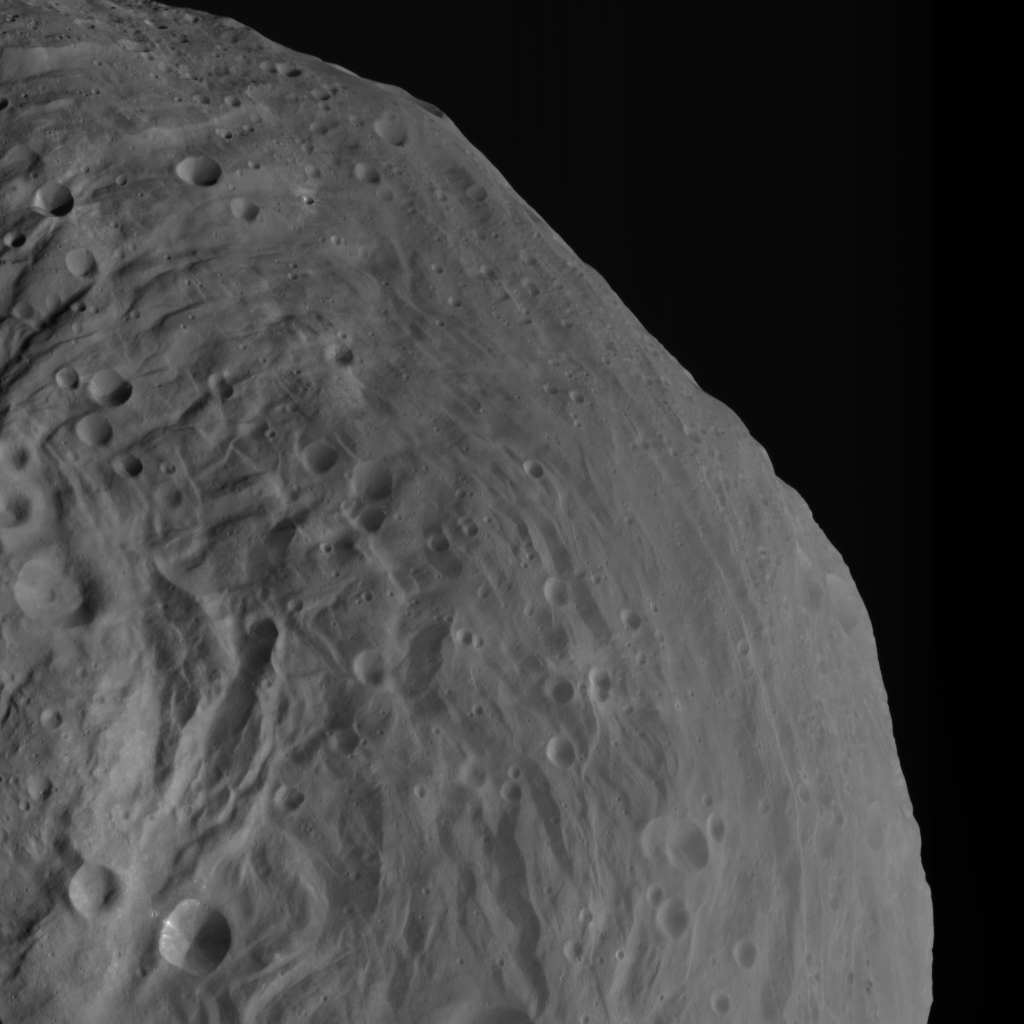

Mountains Rising Over Vesta’s Equatorial Region

NASA’s Dawn spacecraft obtained this image of Vesta with its framing camera on Aug. 26, 2011. This image was taken through the camera’s clear filter at a distance of 1,700 miles (2,740 kilometers). The image has a resolution of about 260 meters per pixel.

The Dawn mission to Vesta and Ceres is managed by NASA’s Jet Propulsion Laboratory, a division of the California Institute of Technology, Pasadena, Calif., for NASA’s Science Mission Directorate, Washington. UCLA is responsible for overall Dawn mission science. The Dawn framing cameras were developed and built under the leadership of the Max Planck Institute for Solar System Research, Katlenburg-Lindau, Germany, with significant contributions by DLR German Aerospace Center, Institute of Planetary Research, Berlin, and in coordination with the Institute of Computer and Communication Network Engineering, Braunschweig. The Framing Camera project is funded by the Max Planck Society, DLR, and NASA/JPL.

Credit: NASA/JPL-Caltech/UCLA/MPS/DLR/IDA